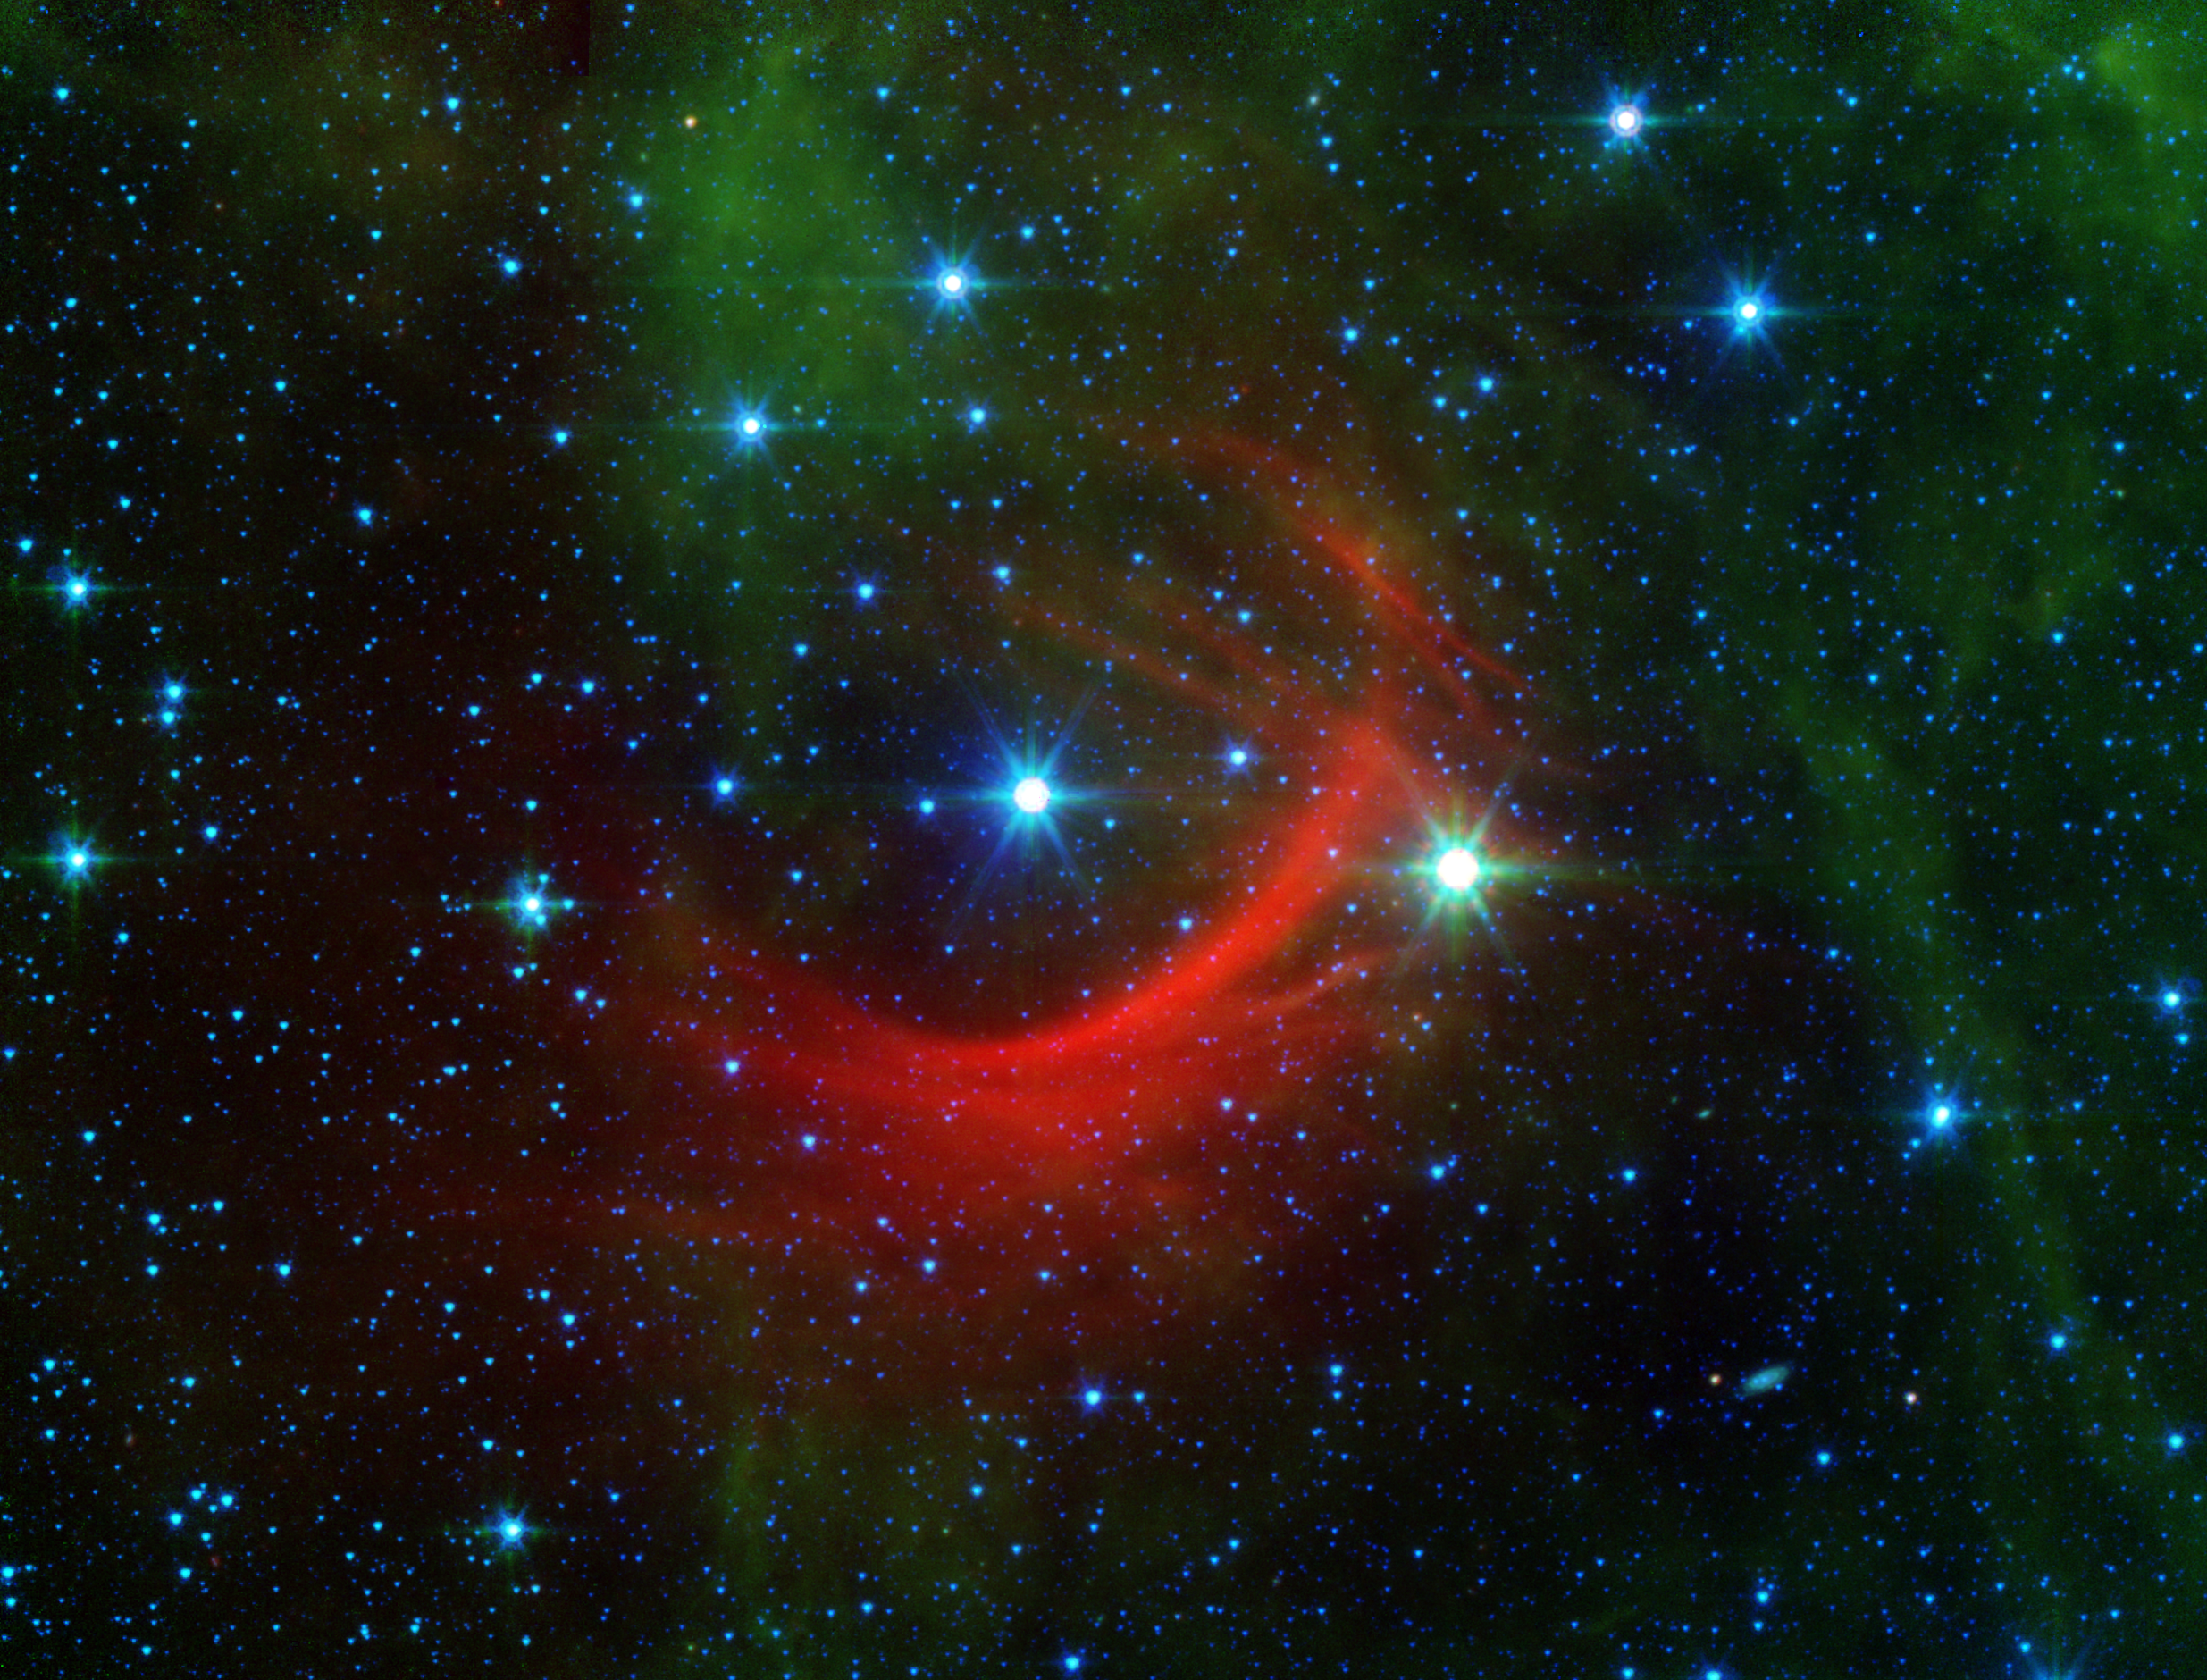

Speedster Star Shocks the Galaxy

The red arc in this infrared image from NASA’s Spitzer Space Telescope is a giant shock wave, created by a speeding star known as Kappa Cassiopeiae.

NASA’s Jet Propulsion Laboratory, Pasadena, Calif., manages the Spitzer Space Telescope mission for NASA’s Science Mission Directorate, Washington. Science operations are conducted at the Spitzer Science Center at the California Institute of Technology in Pasadena. Spacecraft operations are based at Lockheed Martin Space Systems Company, Littleton, Colorado. Data are archived at the Infrared Science Archive housed at the Infrared Processing and Analysis Center at Caltech. Caltech manages JPL for NASA.

Credit: NASA/JPL-Caltech